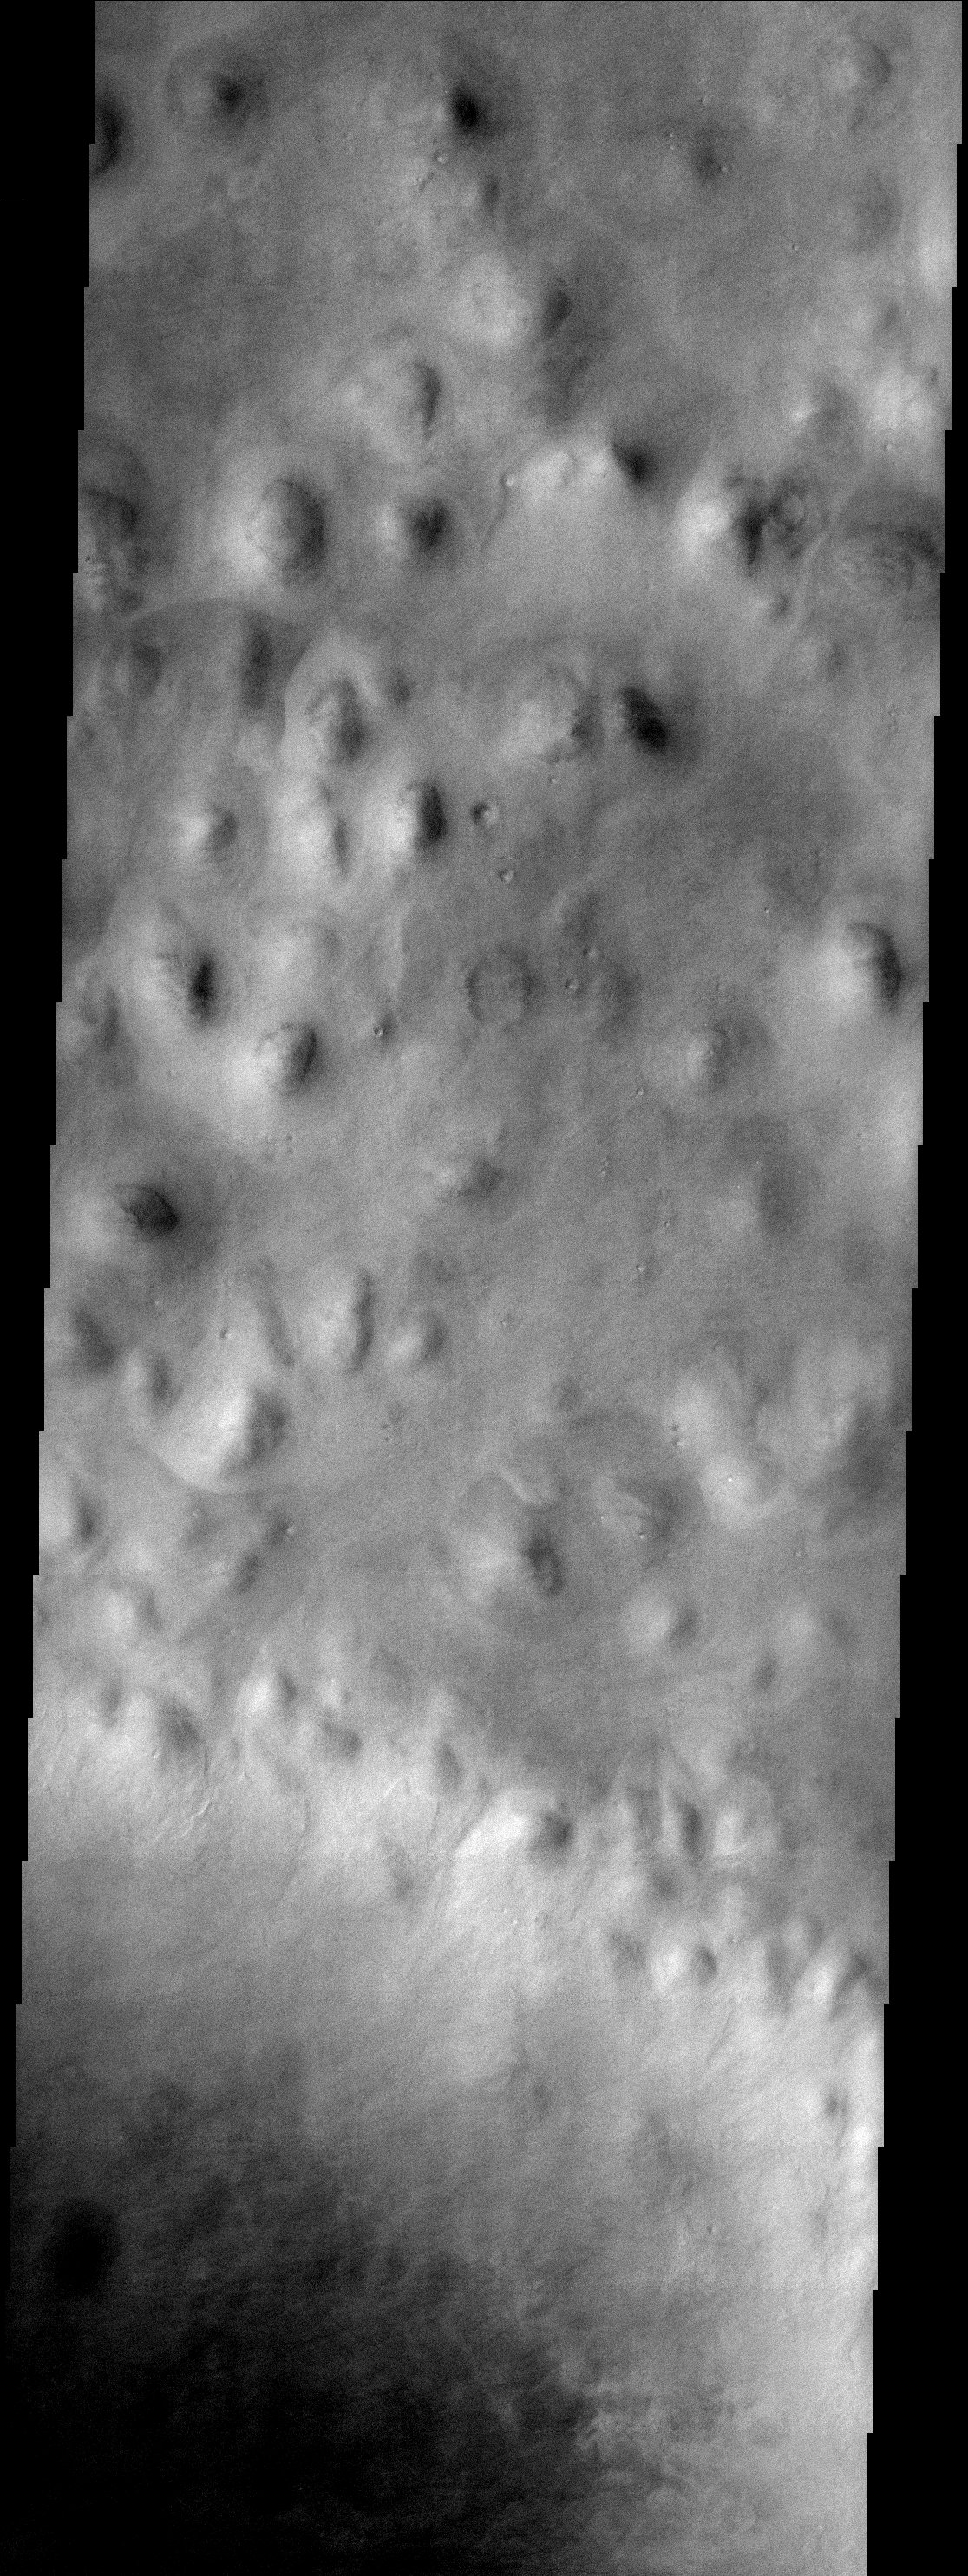

Bumpy Terrain

Hills abound in this portion of Mars located in the Vastitas Borealis region of the high northern plains. These hills are part of Scandia Colles. Note that some of the hills have aprons surrounding them. The northern part of Milankovic crater is visible in the lower portion of this image.

Note: this THEMIS visual image has not been radiometrically nor geometrically calibrated for this preliminary release. An empirical correction has been performed to remove instrumental effects. A linear shift has been applied in the cross-track and down-track direction to approximate spacecraft and planetary motion. Fully calibrated and geometrically projected images will be released through the Planetary Data System in accordance with Project policies at a later time.

NASA’s Jet Propulsion Laboratory manages the 2001 Mars Odyssey mission for NASA’s Office of Space Science, Washington, D.C. The Thermal Emission Imaging System (THEMIS) was developed by Arizona State University, Tempe, in collaboration with Raytheon Santa Barbara Remote Sensing. The THEMIS investigation is led by Dr. Philip Christensen at Arizona State University. Lockheed Martin Astronautics, Denver, is the prime contractor for the Odyssey project, and developed and built the orbiter. Mission operations are conducted jointly from Lockheed Martin and from JPL, a division of the California Institute of Technology in Pasadena.

Credit: NASA/JPL/Arizona State University